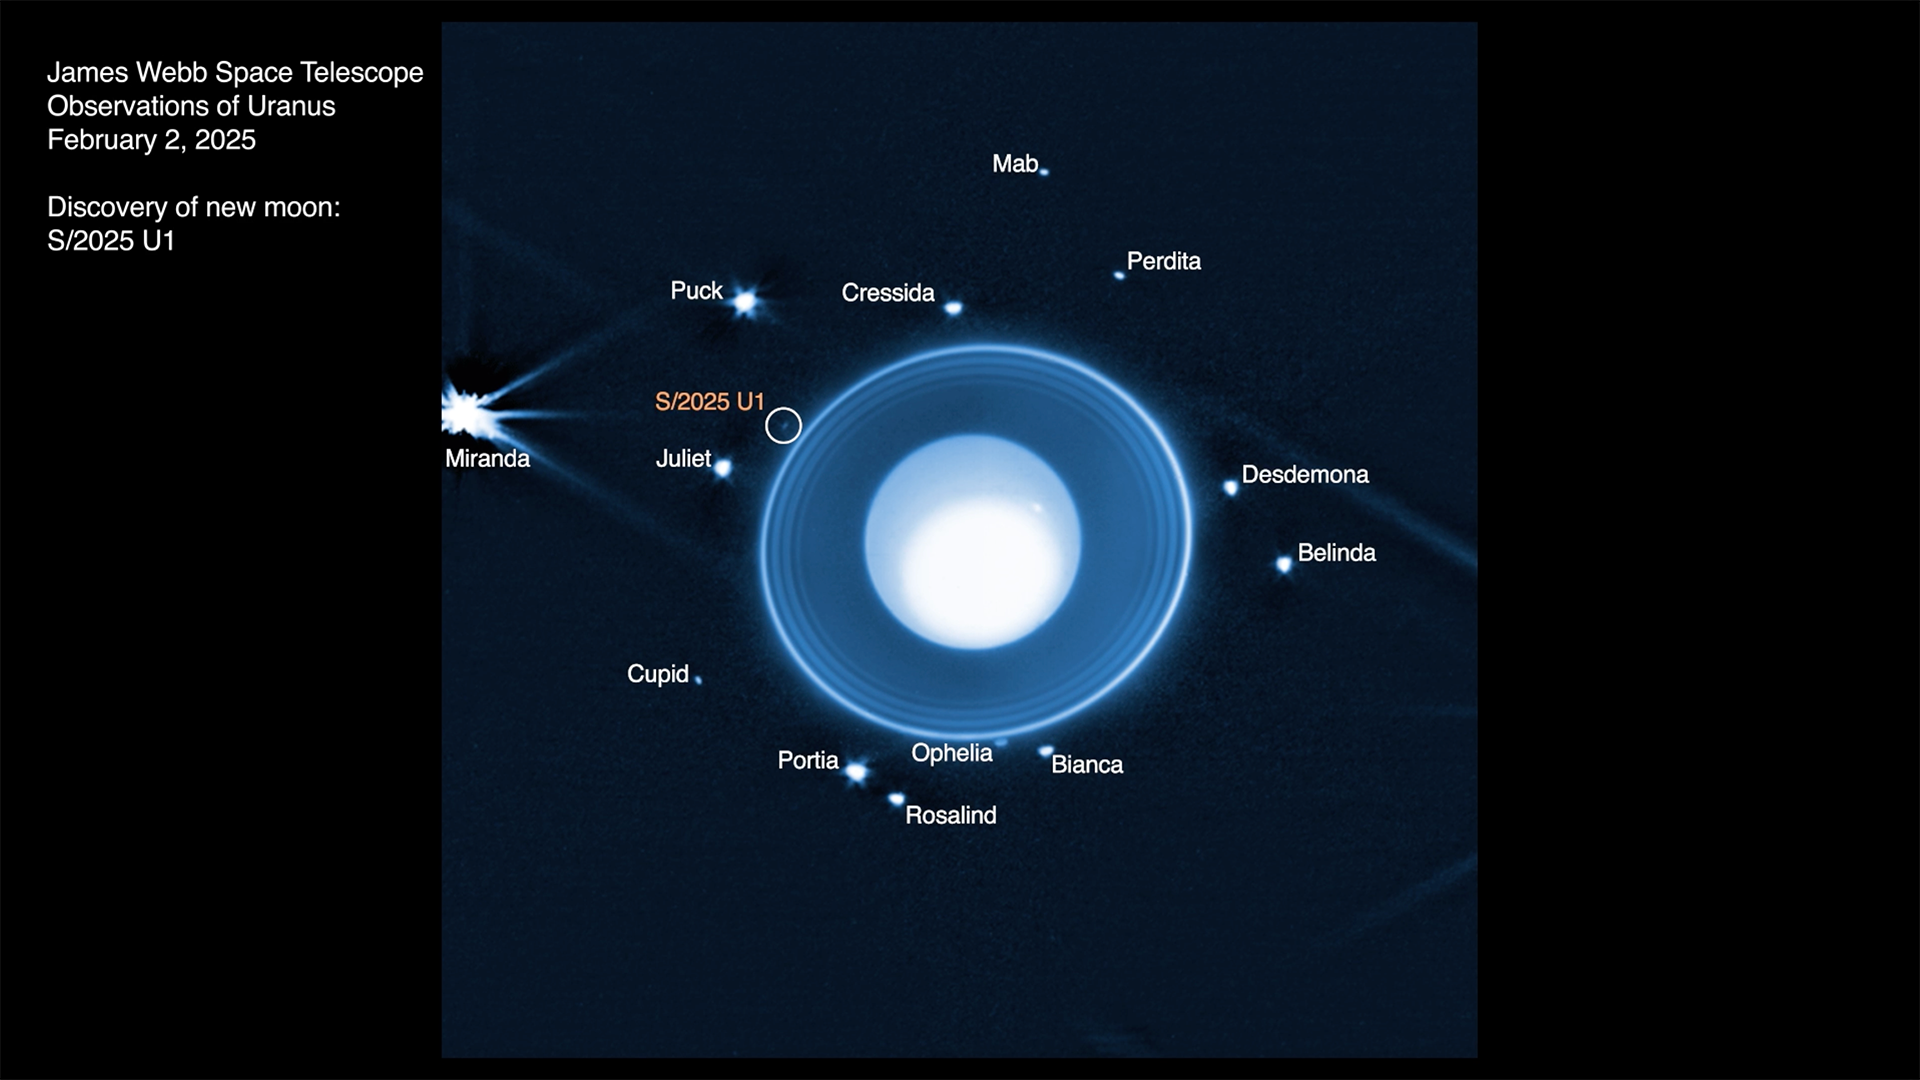

Uranus – New Moon

This timelapse animation shows the newly discovered moon of Uranus, designated S/2025 U1, as well as 13 of the 28 other known moons orbiting the planet. The observations by NASA’s James Webb Space Telescope’s NIRCam (Near-Infrared Camera) were taken over the course of about 6 hours on Feb. 2, 2025 under program ID 6379 (principal investigator: M. El Moutamid). The animation is comprised of data taken with NIRCam’s wide band F150W2 filter that transmits infrared wavelengths from about 1.0 to 2.4 microns. Due to the drastic differences in brightness levels, the animation is a composite of three different treatments of the data, allowing the viewer to see details in the planetary atmosphere, the surrounding rings, and the orbiting moons. The small moon Cordelia orbits just inside the outermost ring, but is not visible in these views due to glare from the rings.

Credit: Animation: NASA, ESA, CSA, STScI, Maryame El Moutamid (SwRI), Matthew Hedman (University of Idaho), Joseph DePasquale (STScI)